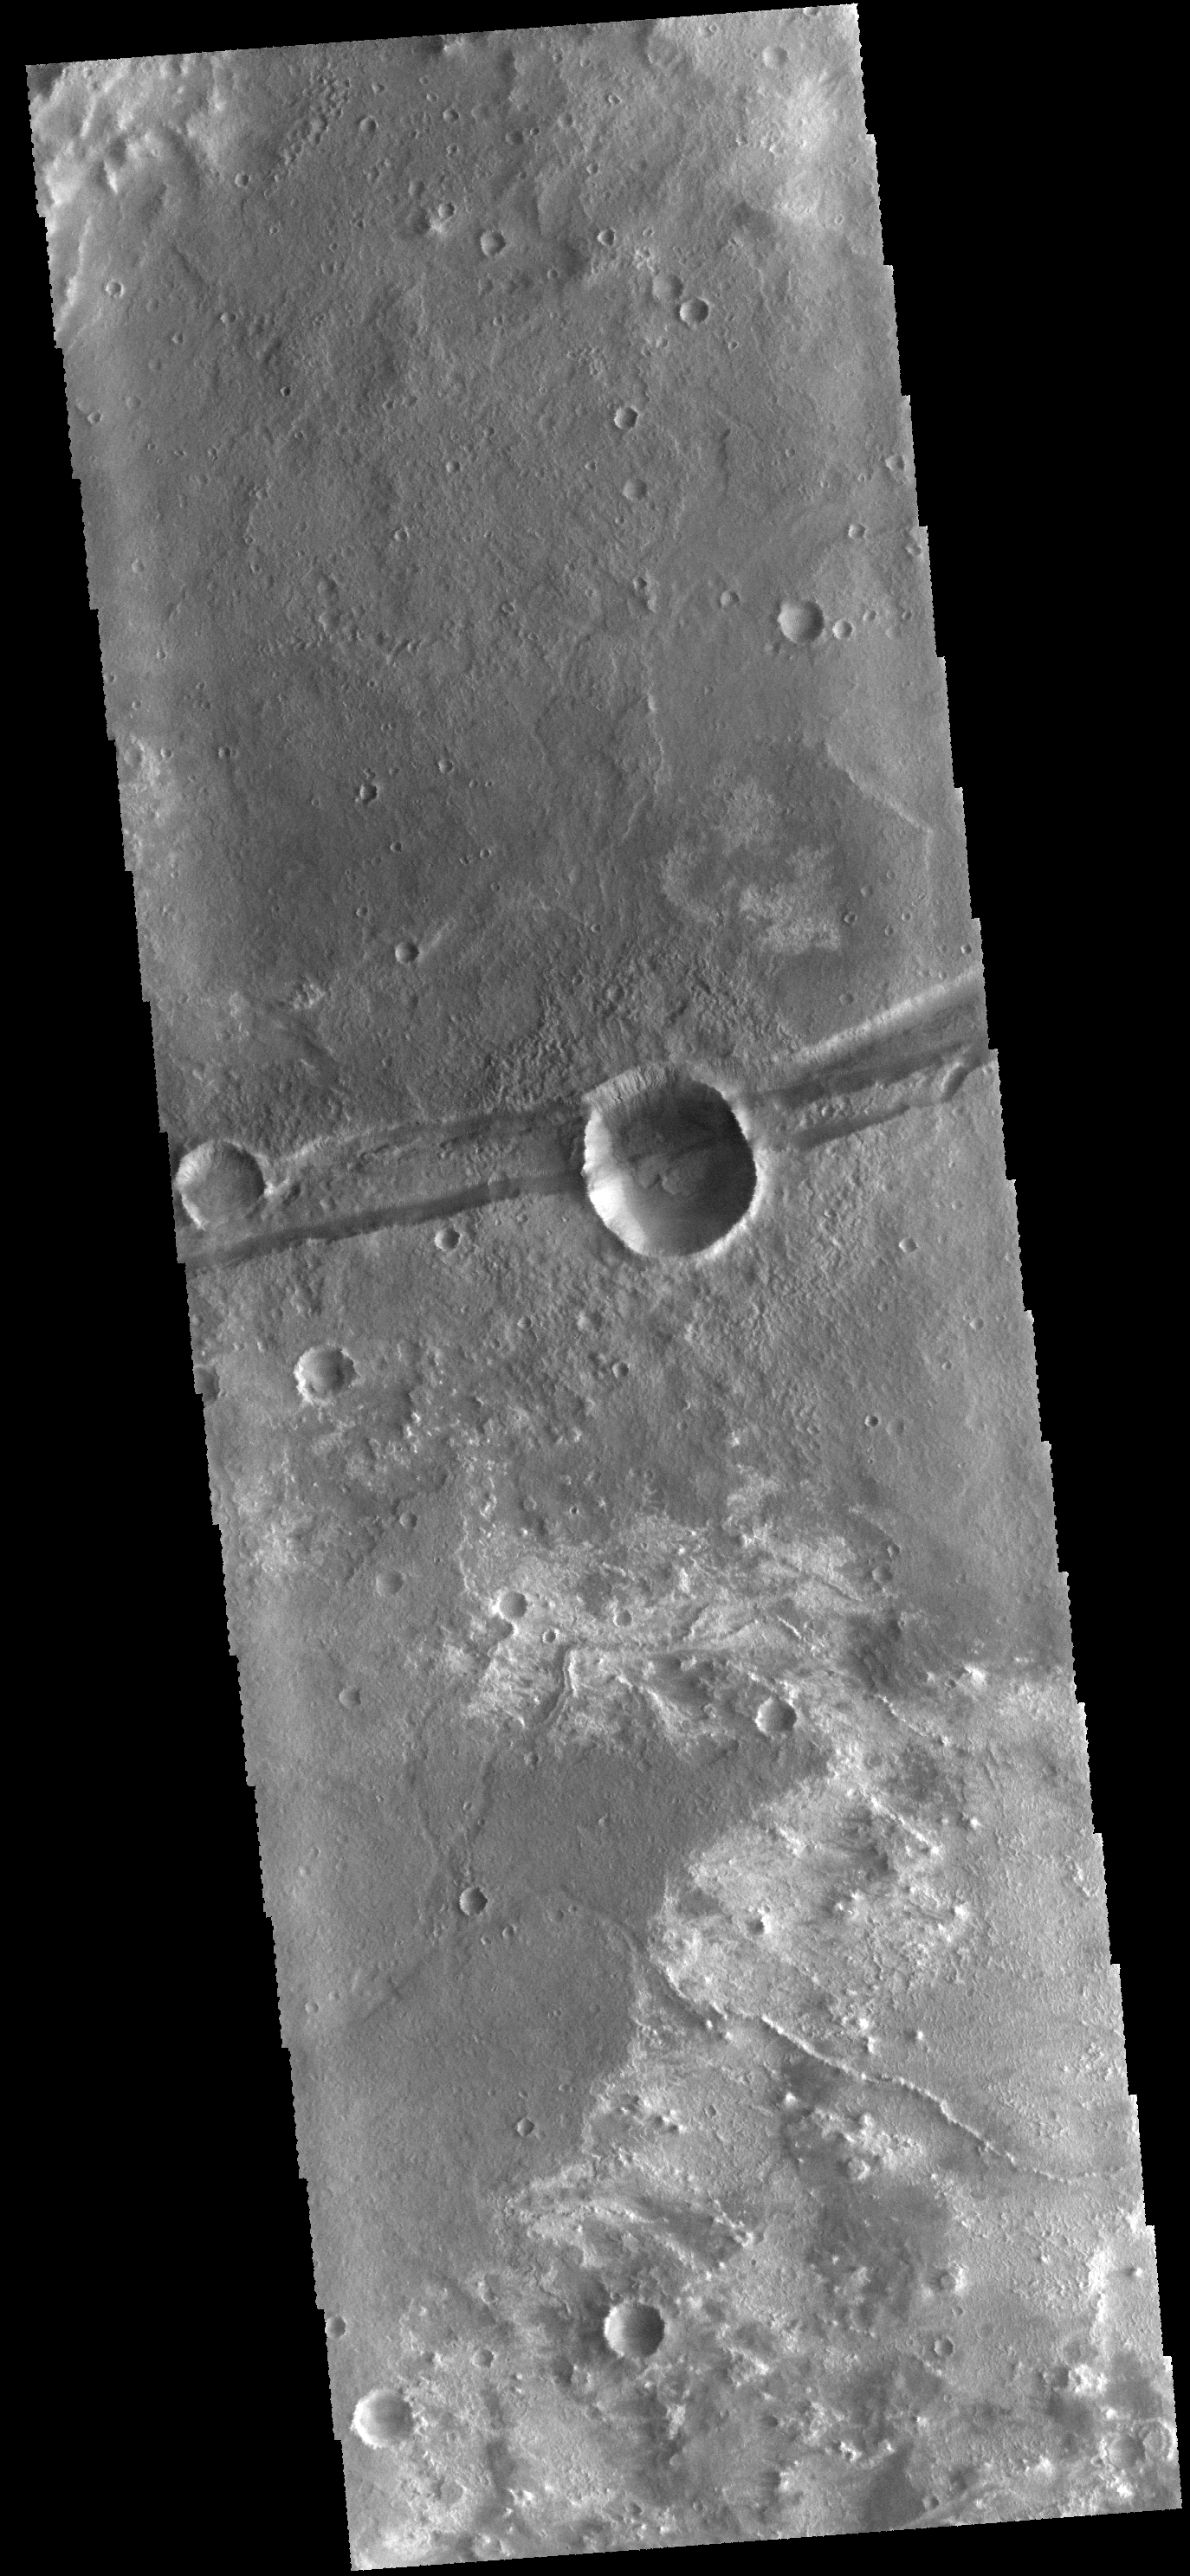

Sirenum Fossae

The linear depression in the center of this VIS image is a graben – a fault bounded block of material. The graben crosses the crater and ejecta in the middle of the image, indicating that the graben formed after the impact that created the crater.

Credit: NASA/JPL-Caltech/ASU